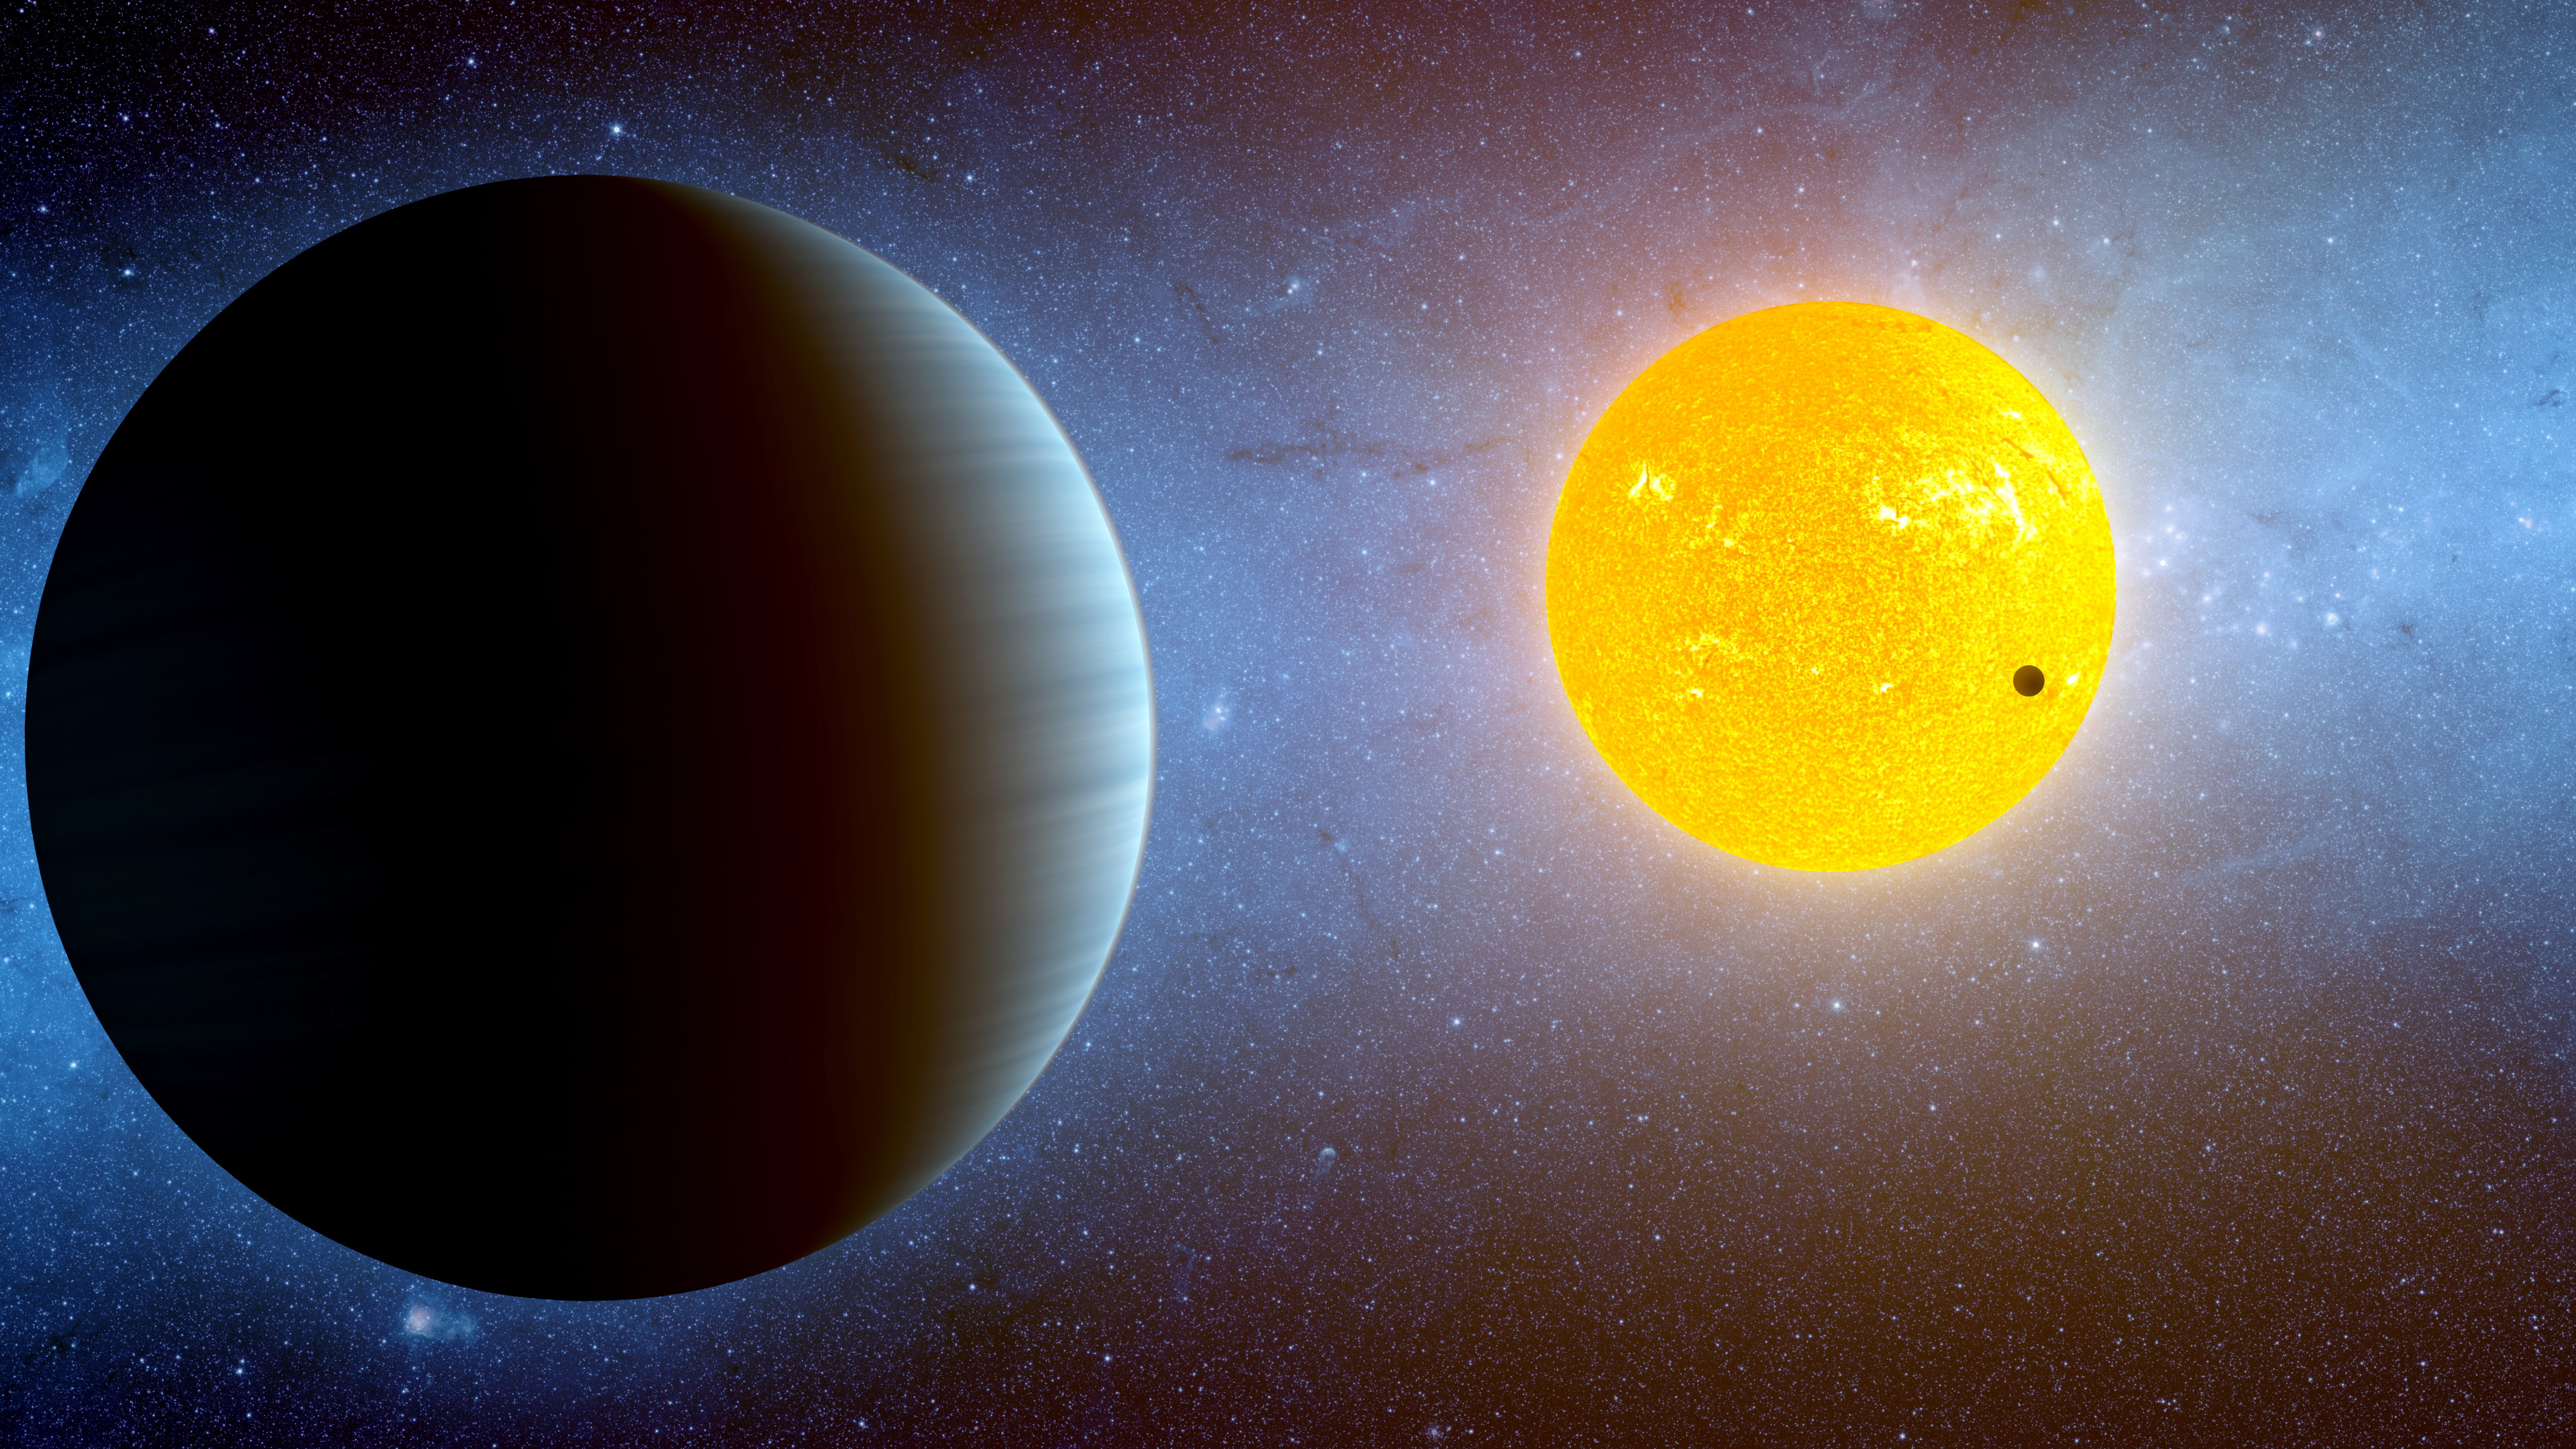

Kepler-10 Stellar Family Portrait

This artist's conception depicts the Kepler-10 star system, located about 560 light-years away near the Cygnus and Lyra constellations. Kepler has discovered two planets around this star. Kepler-10b is, to date, the smallest known rocky exoplanet, or planet outside our solar system (dark spot against yellow sun). This planet, which has a radius of 1.4 times that of Earth's, whips around its star every .8 days. Its discovery was announced in Jan. 2011.

Now, in May 2011, the Kepler team is announcing another member of the Kepler-10 family, called Kepler-10c (larger foreground object). It's bigger than Kepler-10b with a radius of 2.2 times that of Earth's, and it orbits the star every 45 days. Both planets would be blistering hot worlds.

Kepler-10c was first identified by Kepler, and later validated using a combination of a computer simulation technique called "Blender," and NASA's Spitzer Space Telescope. Both of these methods are powerful ways to validate the Kepler planets that are too small and faraway for ground-based telescopes to confirm using the radial-velocity technique. The Kepler team says that a large fraction of their discoveries will be validated with both of these methods.

In the case of Kepler-10c, scientists can be 99.998 percent sure that the signal they detected is from an orbiting planet. Part of this confidence comes from the fact that Spitzer, an infrared observatory, saw a signal similar to what Kepler detected in visible light. If the signal were coming from something other than an orbiting planet -- for example an indistinguishable background pair of orbiting stars -- then scientists would expect to see different signals in visible and infrared light.

Credit: NASA/Ames/JPL-Caltech/T. Pyle